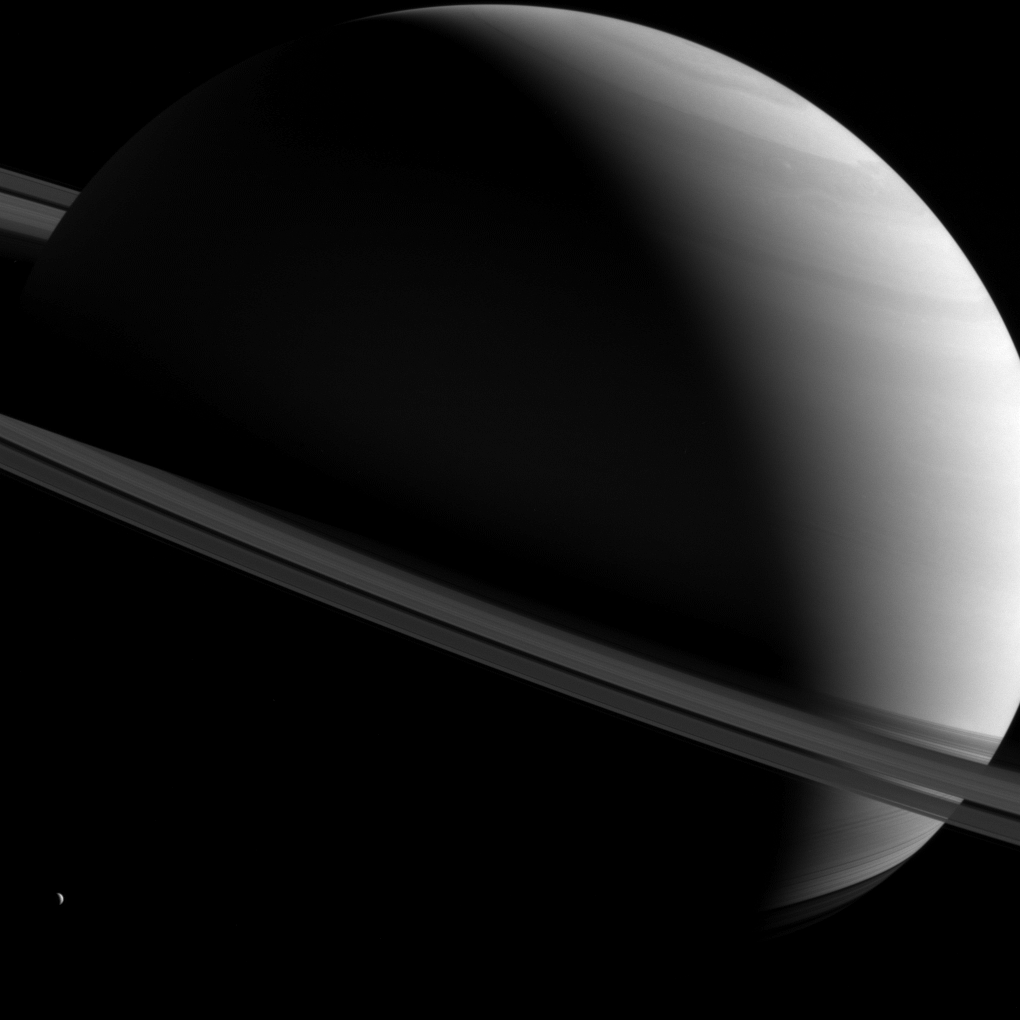

Saturn Askew

As a convention for public release, Cassini images of Saturn are generally oriented so that Saturn appears north up, but the spacecraft views the planet and its expansive rings from all sorts of angles. Here, a half-lit Saturn sits askew as tiny Dione (698 miles or 1,123 kilometers across) looks on from lower left. And the terminator, which separates night from day on Saturn, is also askew, owing to the planet’s approach to northern summer solstice. As a result, the planet’s northern pole is in sunlight all throughout Saturn’s day, much as it would be on Earth during northern summer.

This view looks toward the sunlit side of the rings from about 7 degrees above the ring plane. The image was taken with the Cassini spacecraft wide-angle camera on Feb. 19, 2016 using a spectral filter that preferentially admits wavelengths of near-infrared light centered at 752 nanometers. North on Saturn is up and rotated 20 degrees to the right.

The view was obtained at a distance of approximately 1.2 million miles (1.9 million kilometers) from Saturn. Image scale is 68 miles (110 kilometers) per pixel.

The Cassini mission is a cooperative project of NASA, ESA (the European Space Agency) and the Italian Space Agency. The Jet Propulsion Laboratory, a division of the California Institute of Technology in Pasadena, manages the mission for NASA’s Science Mission Directorate, Washington. The Cassini orbiter and its two onboard cameras were designed, developed and assembled at JPL. The imaging operations center is based at the Space Science Institute in Boulder, Colorado.

Credit: NASA/JPL-Caltech/Space Science Institute